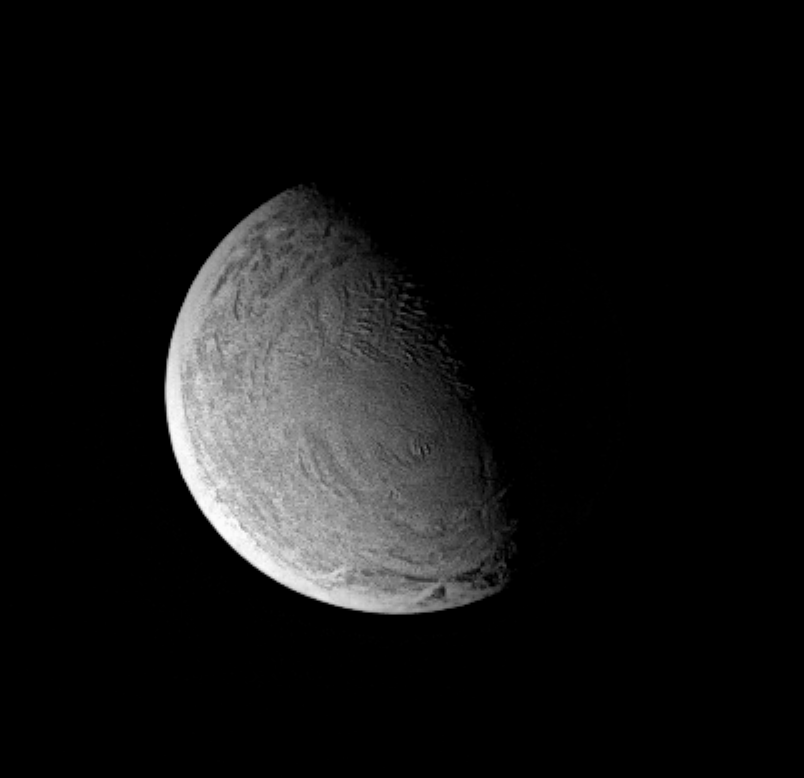

Wrinkles of Youth?

This Cassini image of Saturn’s moon Enceladus shows a region containing bizarre, wrinkled terrain. Enceladus is covered with bright water ice. The part of its surface visible here appears to be largely free of craters – indicating that it is geologically young.

The first close imaging of this moon will be done by Cassini in February 2005 and should reveal many surprises. Enceladus has a diameter of 499 kilometers (310 miles).

This view shows primarily the leading hemisphere of Enceladus. The image has been rotated so that north on Enceladus is up.

The image was acquired with the Cassini spacecraft narrow angle camera on Jan. 15, 2005, at a distance of approximately 367,000 kilometers (228,000 miles) from Enceladus and at a Sun-Enceladus-spacecraft, or phase, angle of 74 degrees. A combination of spectral filters sensitive to infrared and polarized light was used to obtain this view. Resolution in the original image was about 2 kilometers (1.2 miles) per pixel. The image has been contrast-enhanced and magnified by a factor of two to aid visibility.

The Cassini-Huygens mission is a cooperative project of NASA, the European Space Agency and the Italian Space Agency. The Jet Propulsion Laboratory, a division of the California Institute of Technology in Pasadena, manages the mission for NASA’s Science Mission Directorate, Washington, D.C. The Cassini orbiter and its two onboard cameras were designed, developed and assembled at JPL. The imaging team is based at the Space Science Institute, Boulder, Colo.

Credit: NASA/JPL/Space Science Institute